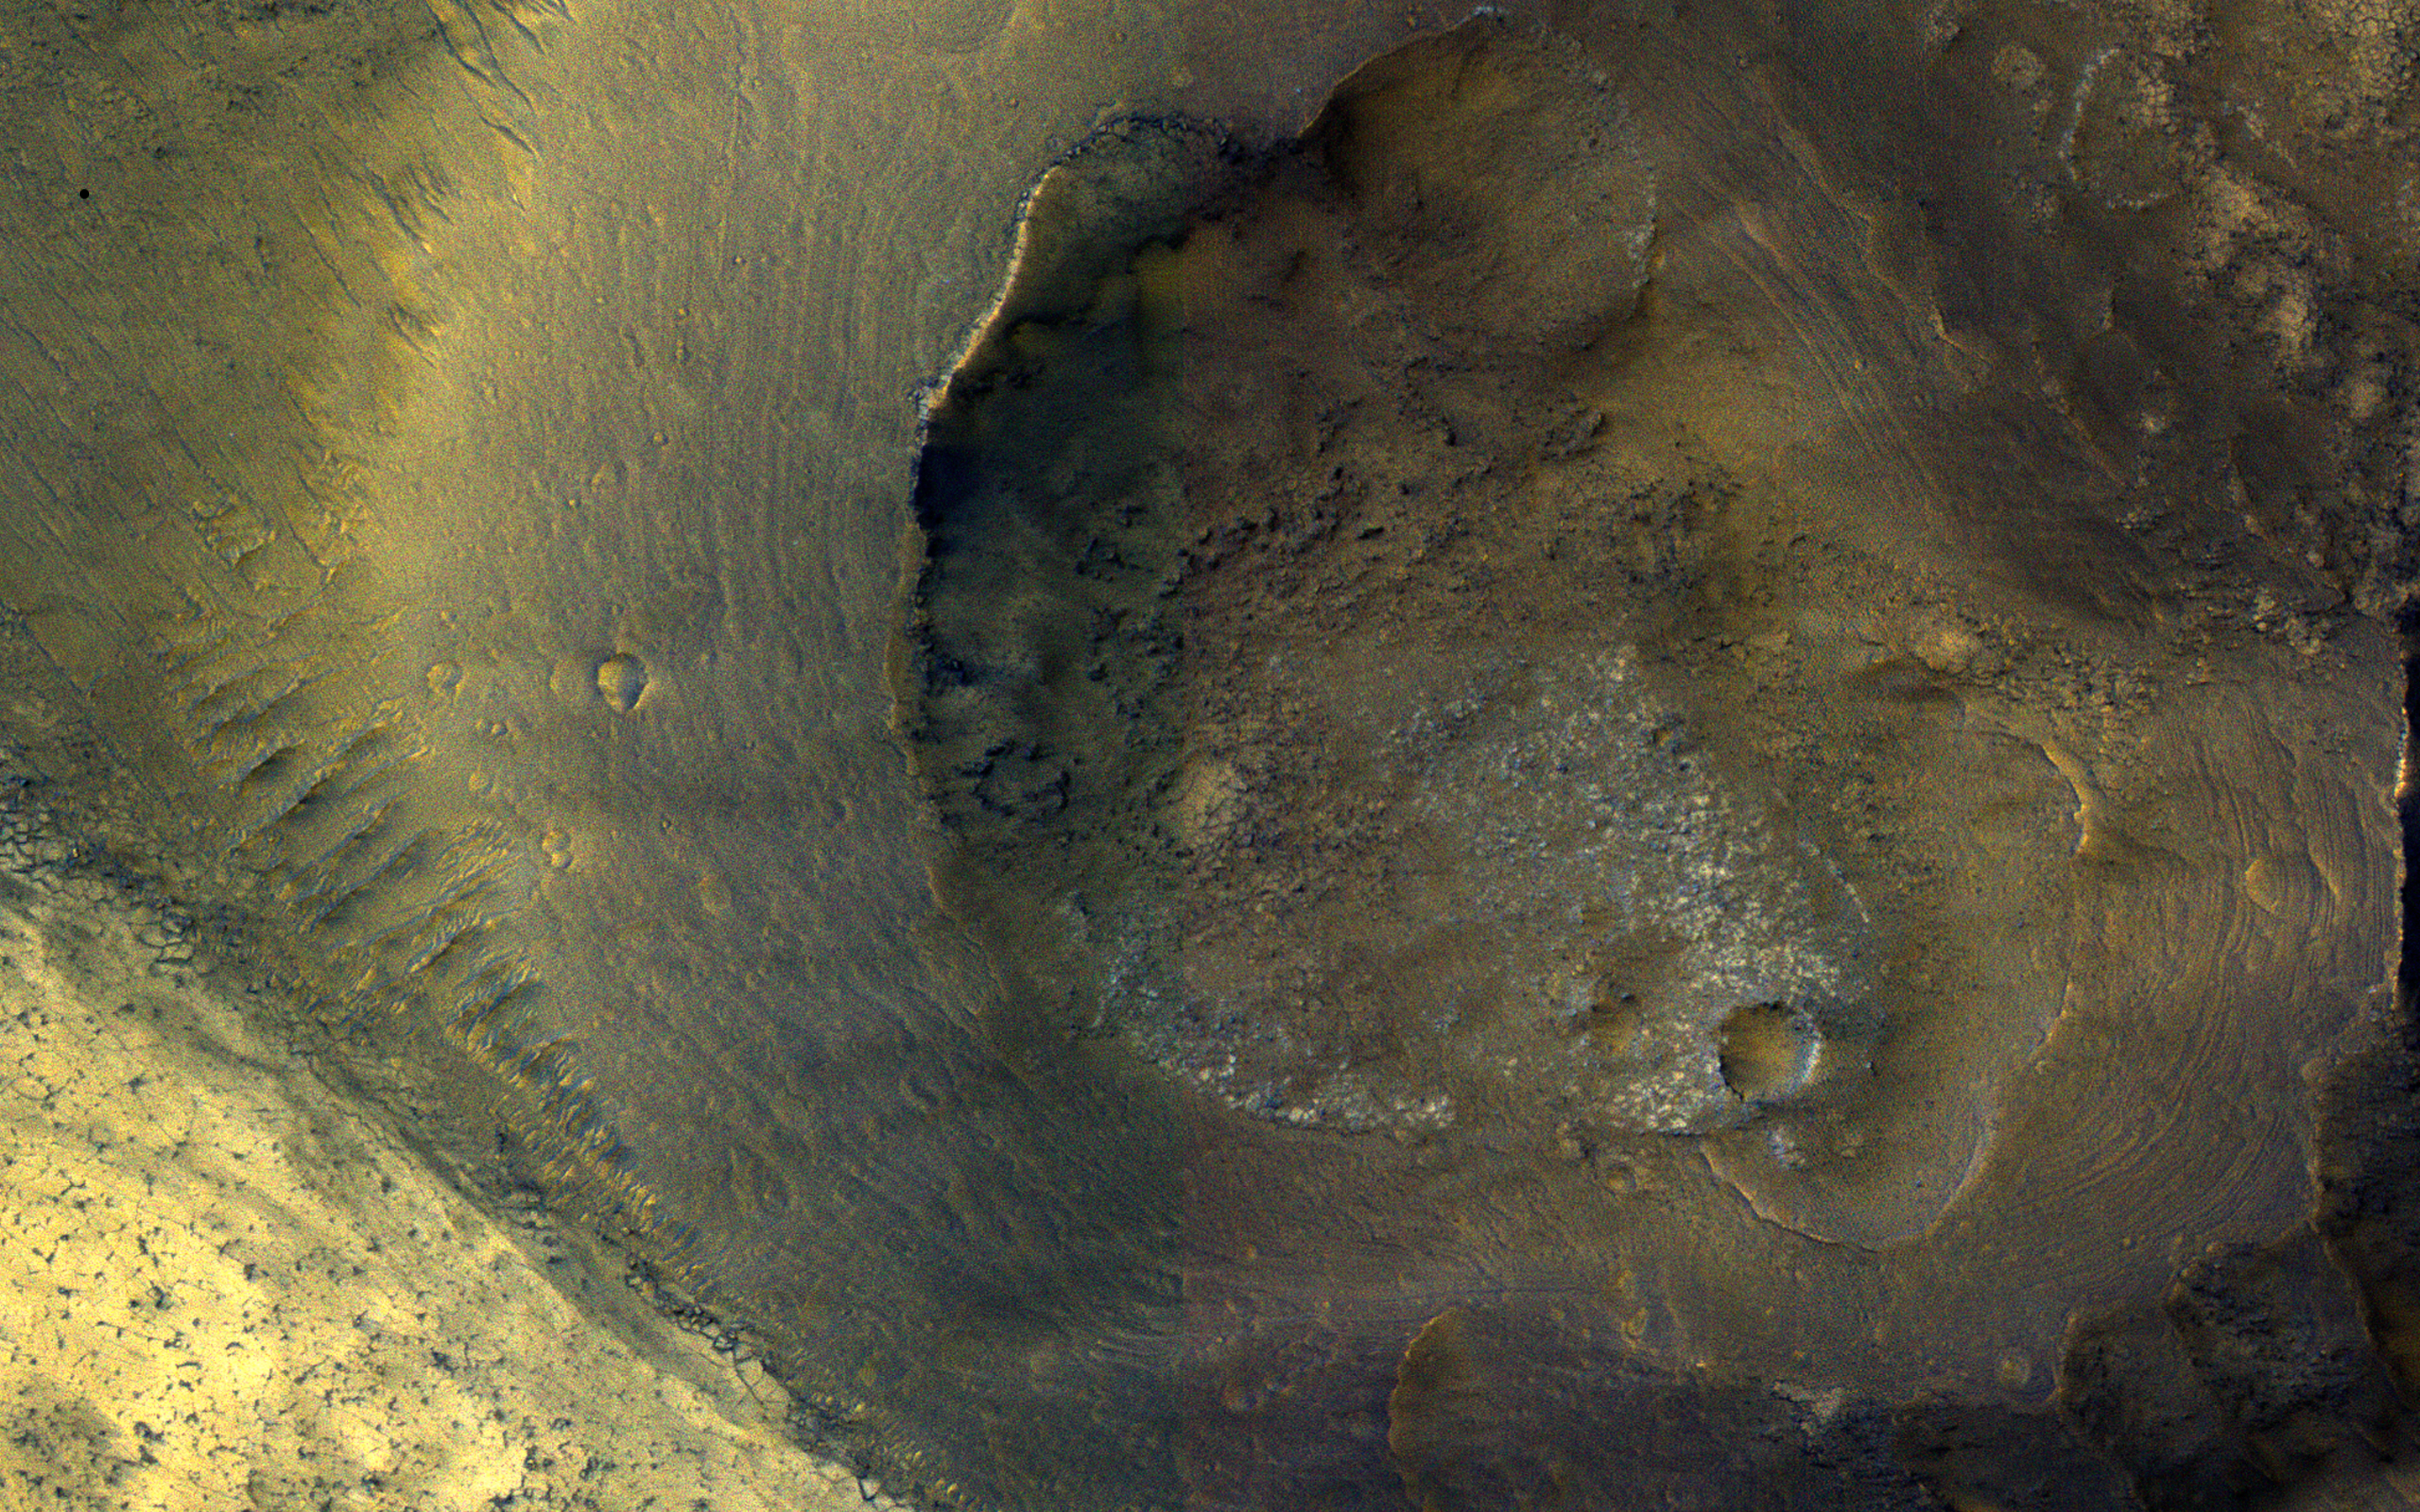

A Volcano of Mud or Lava?

This image from NASA’s Mars Reconnaissance Orbiter (MRO) shows a hill with a central crater. Such features have been interpreted as both mud volcanoes (really a sedimentary structure) and as actual volcanoes (the erupting lava kind). They occur on the floor of Valles Marineris below a closed topographic contour that could have held a lake, and the compaction of wet sediments may have created mud volcanoes.

The fracture pattern of the bright flow unit surrounding the hill resembles mud cracks. However, there have also been observations from the CRISM instrument interpreted as high-temperature minerals, suggesting actual volcanism, although not necessarily at this location. Fine layers in the hill are consistent with either volcanism or mud flows.

Either way, this activity is relatively recent in geologic time and may mark habitable subsurface environments.

The map is projected here at a scale of 50 centimeters (19.7 inches) per pixel. [The original image scale is 53.1 centimeters (20.9 inches) per pixel (with 2 x 2 binning); objects on the order of 159 centimeters (62.6 inches) across are resolved.] North is up.

The University of Arizona, Tucson, operates HiRISE, which was built by Ball Aerospace & Technologies Corp., Boulder, Colorado. NASA’s Jet Propulsion Laboratory, a division of Caltech in Pasadena, California, manages the Mars Reconnaissance Orbiter Project for NASA’s Science Mission Directorate, Washington.

Credit: NASA/JPL-Caltech/Univ. of Arizona